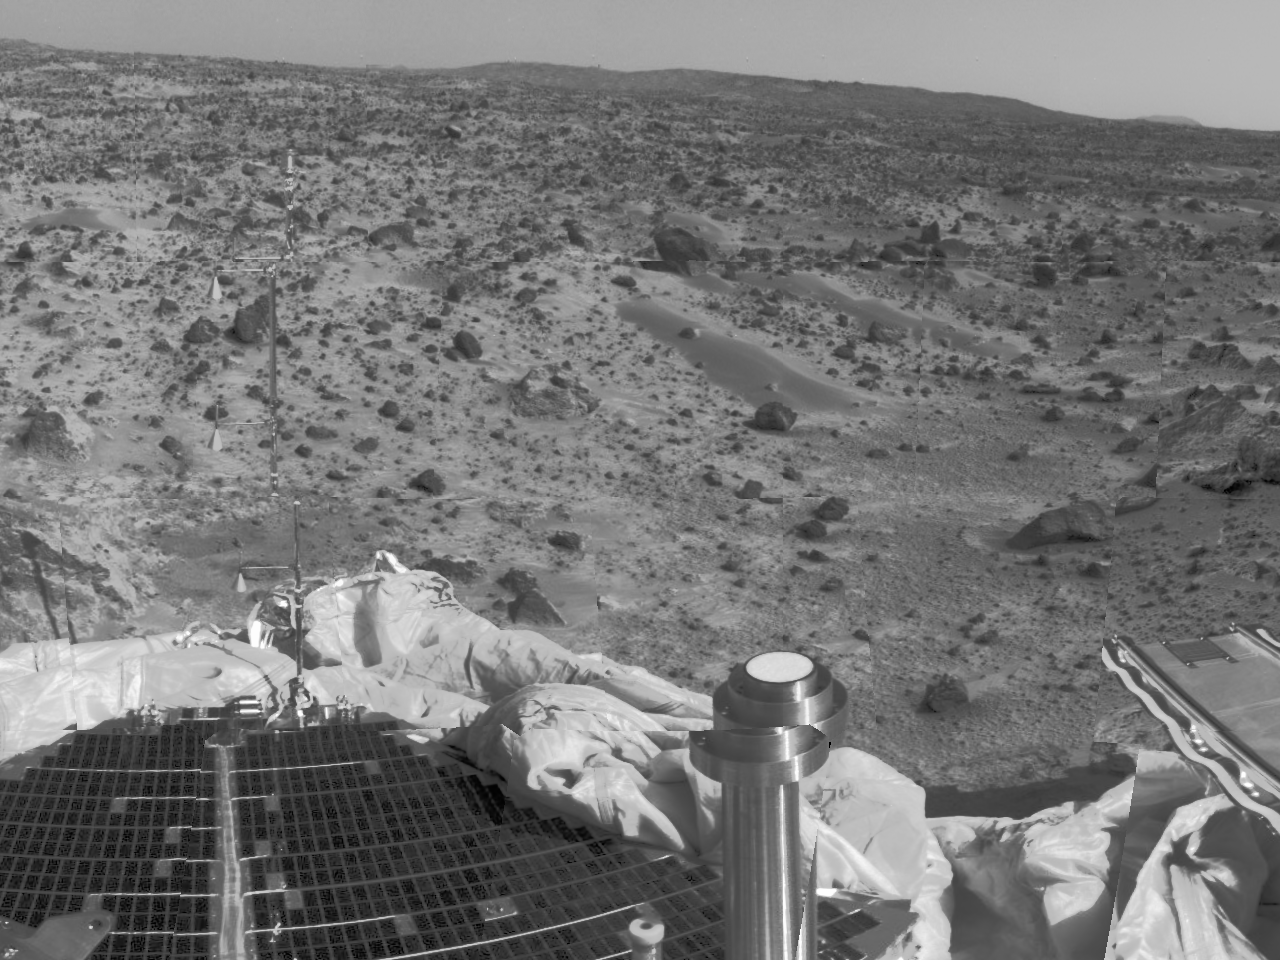

Forward Ramp & Low Gain Antenna

Mars Pathfinder’s forward rover ramp can be seen successfully unfurled in this color image, taken by the Imager for Mars Pathfinder (IMP) on Sol 3. This ramp was not used for the deployment of the microrover Sojourner, which occurred at the end of Sol 2. When this image was taken, Sojourner was still latched to one of the lander’s petals, waiting for the command sequence that would execute its descent off of the lander’s petal. The image helped Pathfinder scientists determine whether to deploy the rover using the forward or backward ramps and the nature of the first rover traverse. The metallic object at the lower part of the image is the lander’s low-gain antenna. The square at the end of the ramp is one of the spacecraft’s magnetic targets. Dust that accumulates on the magnetic targets will later be examined by Sojourner’s Alpha Proton X-Ray Spectrometer instrument for chemical analysis. At center, a lander petal is visible.

spacecraft with highly focused science goals. The Jet Propulsion Laboratory, Pasadena, CA, developed and manages the Mars Pathfinder mission for NASA’s Office of Space Science, Washington, D.C. JPL is an operating division of the California Institute of Technology (Caltech). The Imager for Mars Pathfinder (IMP) was developed by the University of Arizona Lunar and Planetary Laboratory under contract to JPL. Peter Smith is the Principal Investigator.

Credit: NASA/JPL